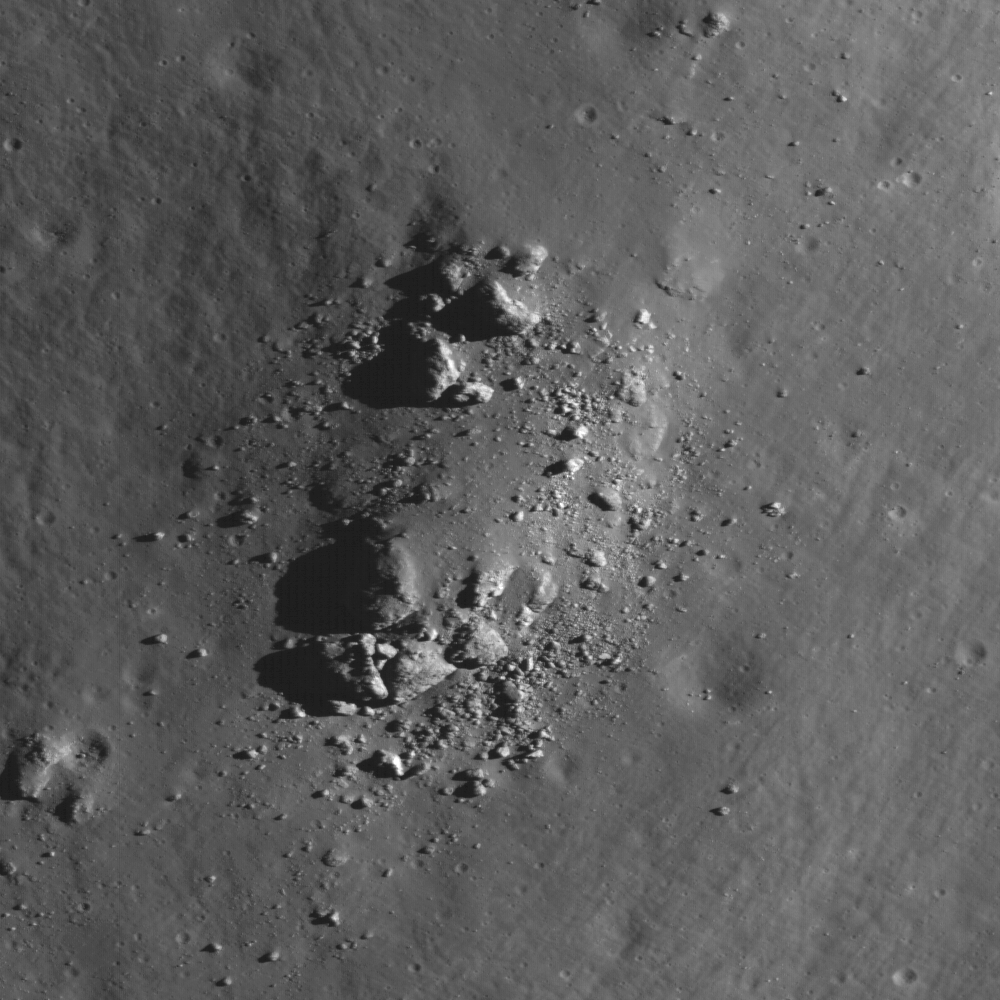

Central Peak of Bullialdus Crater

LROC Wide Angle Camera View of Bullialdus crater (60 kilometers or 37 miles in diameter). The approximate position of today’s NAC featured image is highlighted with the white arrow

NASA’s Lunar Reconnaissance Orbiter shows the summit of the central peak of Bullialdus crater, a Constellation Region of Interest. LROC Narrow Angle Camera image M114098458LE, image is 500 meters (1640 feet) wide.

Nearly every square inch of the Moon is affected by impact craters, from micron-sized pits to gargantuan impact basins (like the 1100 kilometers or 638 miles) diameter Imbrium basin, which can be seen with the naked eye on a clear night). Lunar craters have a dizzying array of sizes and morphologies; this is because the size and the morphology of a crater depends on the size (and to some extent, the speed) of the impacting bolide. While there are no places on the lunar surface that aren’t interesting or worthy of a visit from human explorers, a recurring theme that can be seen on the list of Constellation program regions of interest are complex craters — large craters with a central peak.

NASA’s Goddard Space Flight Center built and manages the mission for the Exploration Systems Mission Directorate at NASA Headquarters in Washington. The Lunar Reconnaissance Orbiter Camera was designed to acquire data for landing site certification and to conduct polar illumination studies and global mapping. Operated by Arizona State University, LROC consists of a pair of narrow-angle cameras (NAC) and a single wide-angle camera (WAC). The mission is expected to return over 70 terabytes of image data.

Credit: NASA/GSFC/Arizona State University